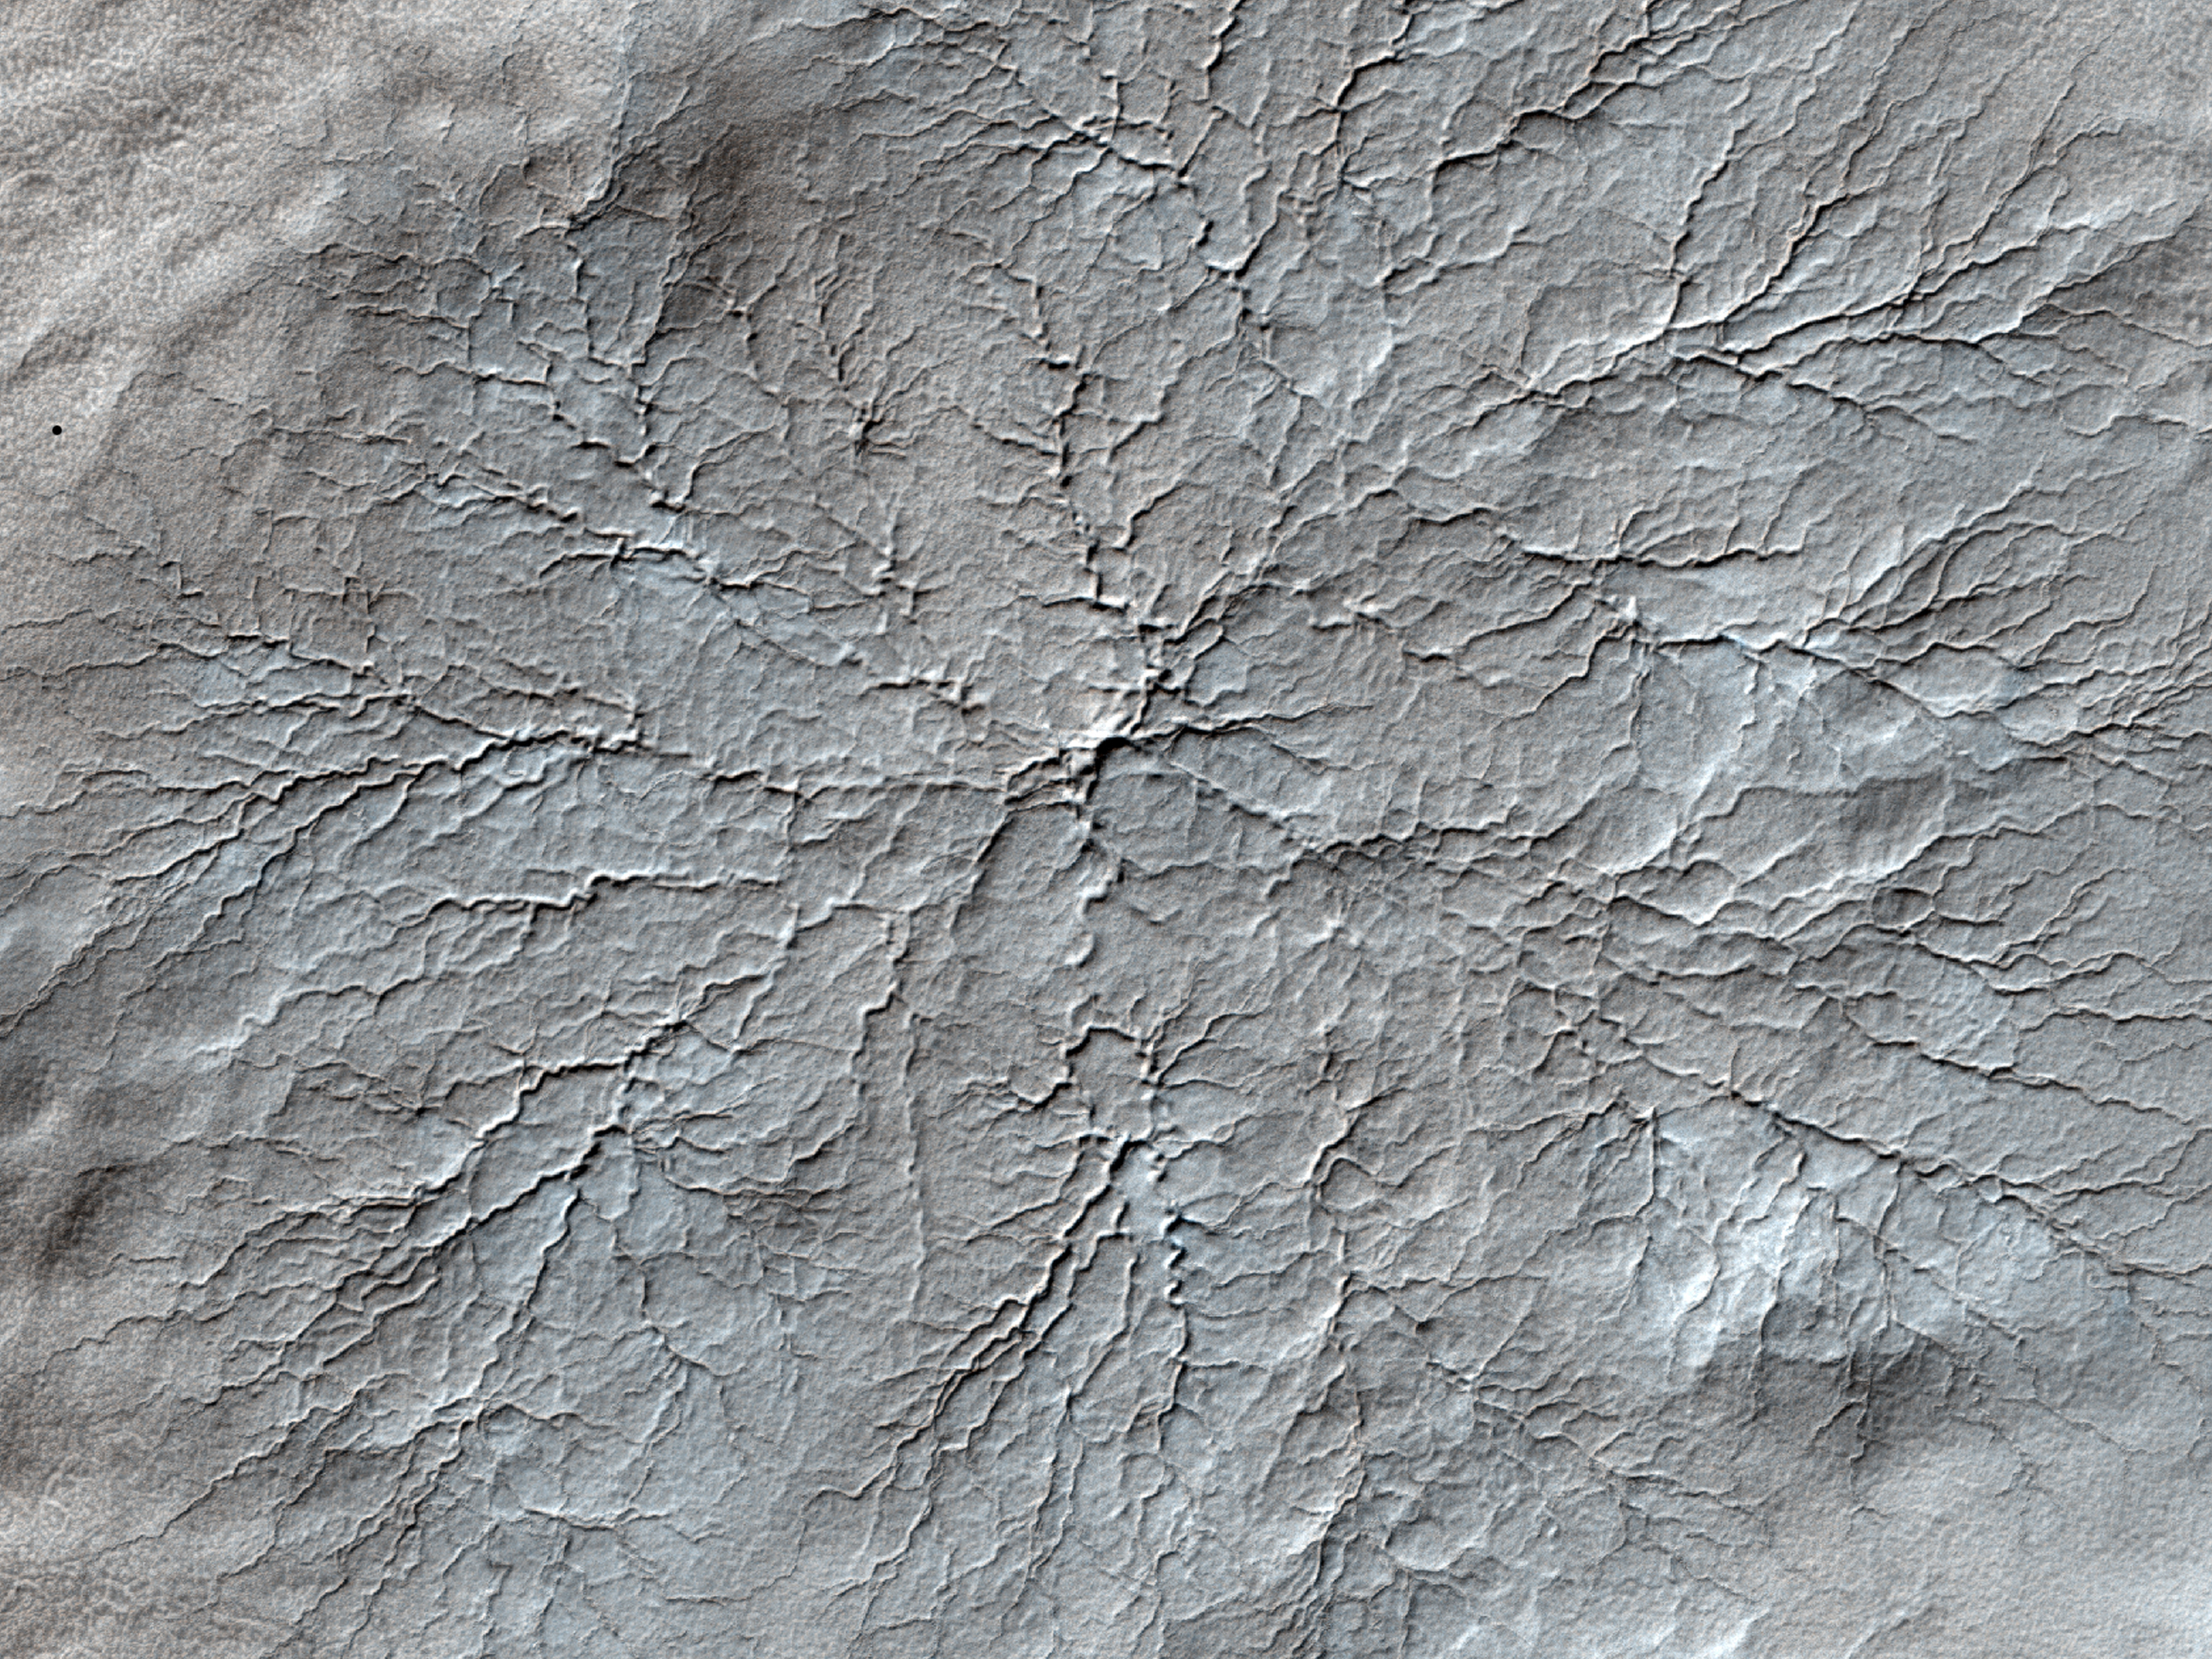

Erosion Features near the South Pole of Mars

This HiRISE image shows erosional features formed by seasonal frost near the south pole of Mars.

During the winter, high latitudes (near the pole) on Mars build up deposits of carbon dioxide frost that can be several feet thick. In the spring these sublimate and turn back into gas. The gas sublimating at the bottom of the frost can move the underlying dust and even erode channels in it.

These channels form a variety of structures; examples like those at this site have been nicknamed “spiders” because many channels converge, giving a many-armed, spidery appearance.

See PIA14460 for an anaglyph of this image.

NASA’s Jet Propulsion Laboratory, a division of the California Institute of Technology in Pasadena, manages the Mars Reconnaissance Orbiter for NASA’s Science Mission Directorate, Washington. Lockheed Martin Space Systems, Denver, built the spacecraft. The High Resolution Imaging Science Experiment is operated by the University of Arizona, Tucson, and the instrument was built by Ball Aerospace & Technologies Corp., Boulder, Colo.

Originally released July 13, 2011

Credit: NASA/JPL-Caltech/University of Arizona